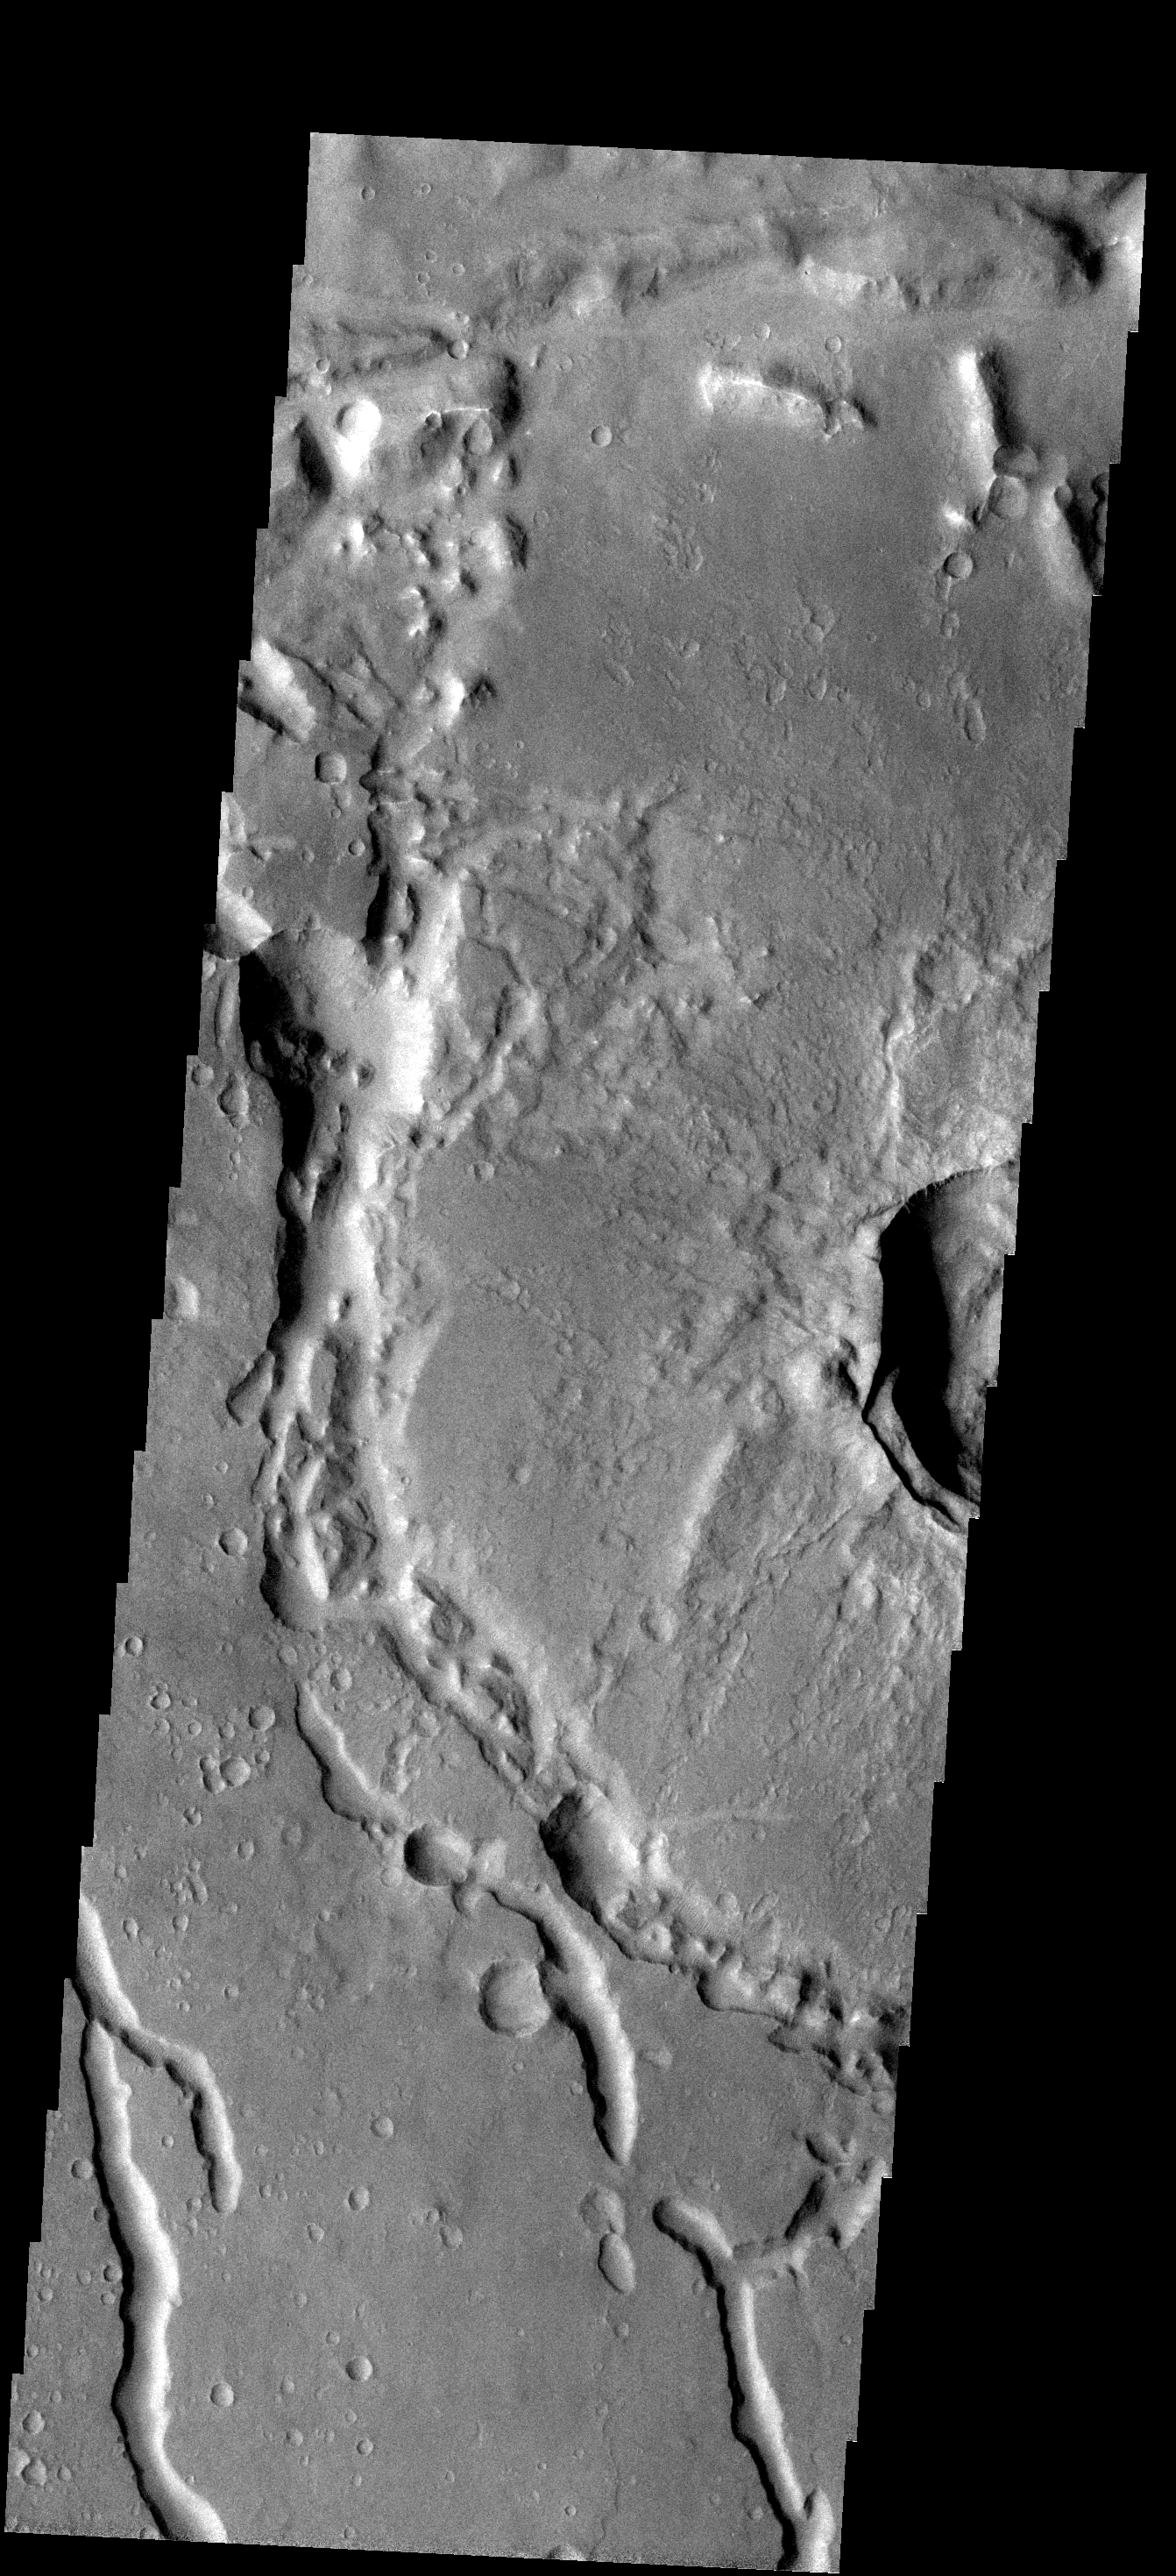

Collapse Tubes

The discontinuous channels in this image are collapsed lava tubes.

Image information: VIS instrument. Latitude -19.7N, Longitude 317.5E. 17 meter/pixel resolution.

Note: this THEMIS visual image has not been radiometrically nor geometrically calibrated for this preliminary release. An empirical correction has been performed to remove instrumental effects. A linear shift has been applied in the cross-track and down-track direction to approximate spacecraft and planetary motion. Fully calibrated and geometrically projected images will be released through the Planetary Data System in accordance with Project policies at a later time.

NASA’s Jet Propulsion Laboratory manages the 2001 Mars Odyssey mission for NASA’s Office of Space Science, Washington, D.C. The Thermal Emission Imaging System (THEMIS) was developed by Arizona State University, Tempe, in collaboration with Raytheon Santa Barbara Remote Sensing. The THEMIS investigation is led by Dr. Philip Christensen at Arizona State University. Lockheed Martin Astronautics, Denver, is the prime contractor for the Odyssey project, and developed and built the orbiter. Mission operations are conducted jointly from Lockheed Martin and from JPL, a division of the California Institute of Technology in Pasadena.

Credit: NASA/JPL/ASU